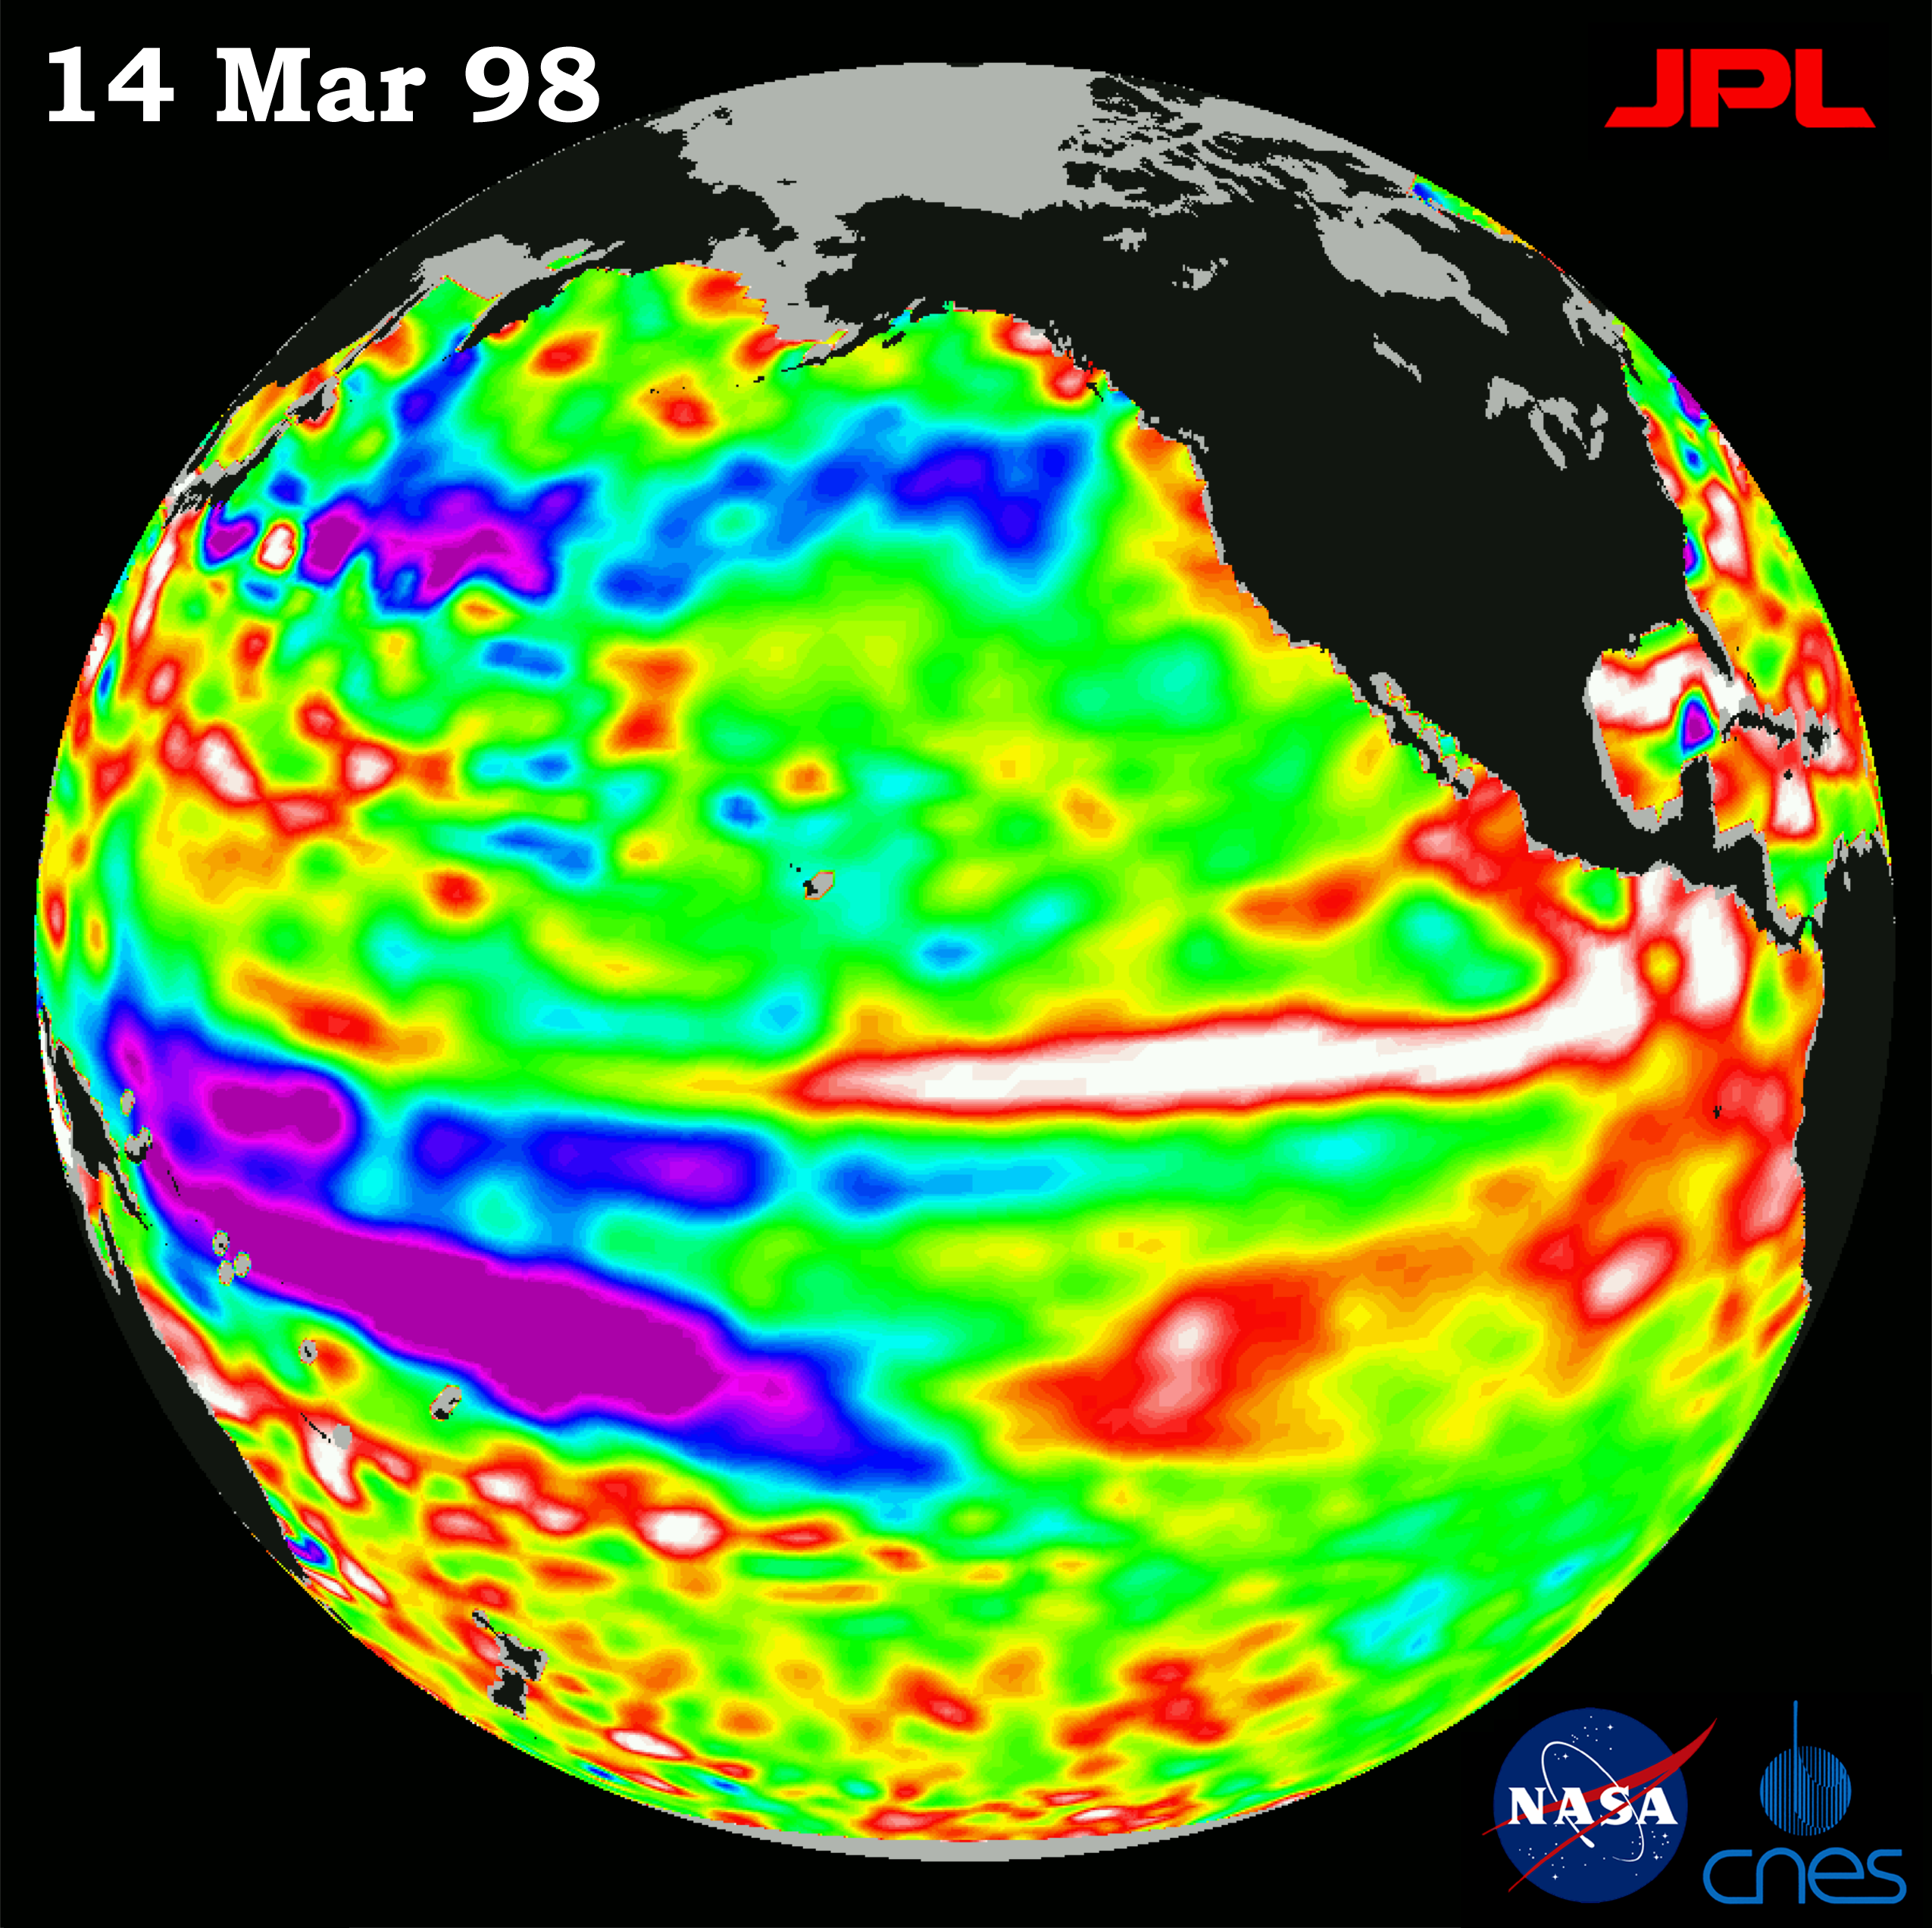

TOPEX/El Niño Watch – El Niño Warm Water Pool Returns to Near Normal State, Mar, 14, 1998

This image of the Pacific Ocean was produced using sea surface height measurements taken by the U.S.-French TOPEX/Poseidon satellite. The image shows sea surface height relative to normal ocean conditions on Mar. 14, 1998 and sea surface height is an indicator of the heat content of the ocean. The image shows that the sea surface height along the central equatorial Pacific has returned to a near normal state. Oceanographers indicate this is a classic pattern, typical of a mature El Niño condition. Remnants of the El Niño warm water pool, shown in red and white, are situated to the north and south of the equator. These sea surface height measurements have provided scientists with a detailed view of how the 1997-98 El Niño’s warm pool behaves because the TOPEX/Poseidon satellite measures the changing sea surface height with unprecedented precision. In this image, the white and red areas indicate unusual patterns of heat storage; in the white areas, the sea surface is between 14 and 32 centimeters (6 to 13 inches) above normal; in the red areas, it’s about 10 centimeters (4 inches) above normal. The green areas indicate normal conditions, while purple (the western Pacific) means at least 18 centimeters (7 inches) below normal sea level. The El Niño phenomenon is thought to be triggered when the steady westward blowing trade winds weaken and even reverse direction. This change in the winds allows a large mass of warm water (the red and white area) that is normally located near Australia to move eastward along the equator until it reaches the coast of South America. The displacement of so much warm water affects evaporation, where rain clouds form and, consequently, alters the typical atmospheric jet stream patterns around the world. Using satellite imagery, buoy and ship data, and a forecasting model of the ocean-atmosphere system, the National Oceanic and Atmospheric Administration, (NOAA), has continued to issue an advisory indicating the so-called El Niño weather conditions that have impacted much of the United States and the world are expected to remain through the spring.

Credit: NASA/JPL